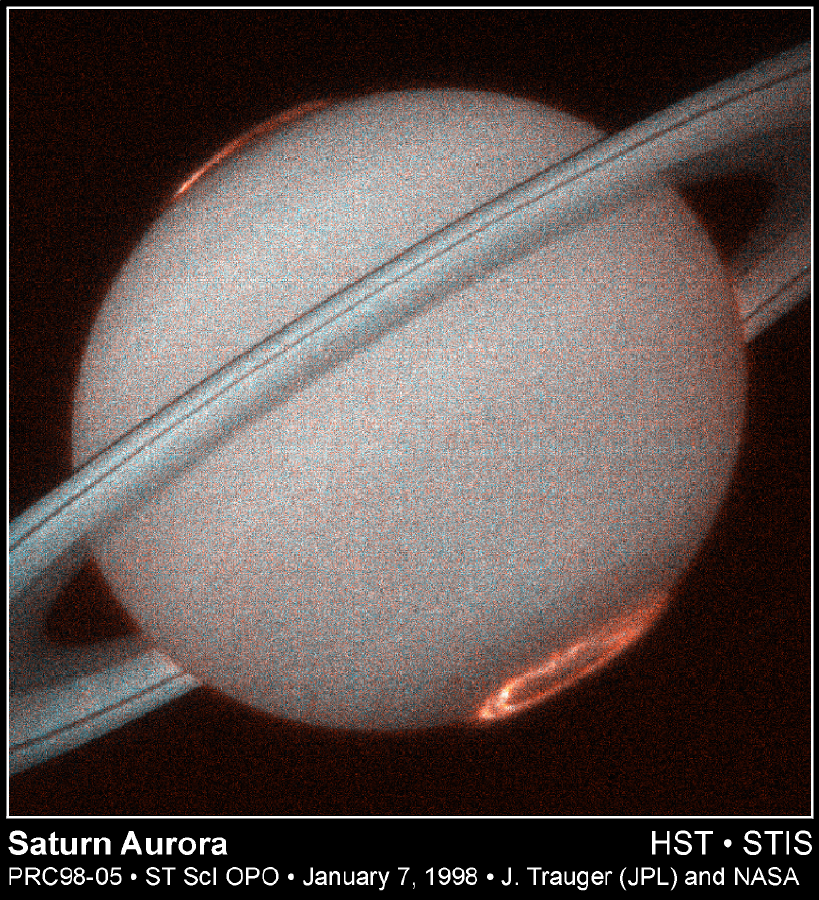

Hubble Provides Clear Images of Saturn’s Aurora

This is the first image of Saturn’s ultraviolet aurora taken by the Space Telescope Imaging Spectrograph (STIS) on board the Hubble Space Telescope in October 1997, when Saturn was a distance of 810 million miles (1.3 billion kilometers) from Earth. The new instrument, used as a camera, provides more than ten times the sensitivity of previous Hubble instruments in the ultraviolet. STIS images reveal exquisite detail never before seen in the spectacular auroral curtains of light that encircle Saturn’s north and south poles and rise more than a thousand miles above the cloud tops.

Saturn’s auroral displays are caused by an energetic wind from the Sun that sweeps over the planet, much like the Earths aurora that is occasionally seen in the nighttime sky and similar to the phenomenon that causes fluorescent lamps to glow. But unlike the Earth, Saturn’s aurora is only seen in ultraviolet light that is invisible from the Earths surface, hence the aurora can only be observed from space. New Hubble images reveal ripples and overall patterns that evolve slowly, appearing generally fixed in our view and independent of planet rotation. At the same time, the curtains show local brightening that often follow the rotation of the planet and exhibit rapid variations on time scales of minutes. These variations and regularities indicate that the aurora is primarily shaped and powered by a continual tug-of-war between Saturn’s magnetic field and the flow of charged particles from the Sun.

Study of the aurora on Saturn had its beginnings just seventeen years ago. The Pioneer 11 spacecraft observed a far-ultraviolet brightening on Saturn’s poles in 1979. The Saturn flybys of the Voyager 1 and 2 spacecraft in the early 1980s provided a basic description of the aurora and mapped for the first time planets enormous magnetic field that guides energetic electrons into the atmosphere near the north and south poles.

The first images of Saturn’s aurora were provided in 1994-5 by the Hubble Space Telescopes Wide Field and Planetary Camera (WFPC2). Much greater ultraviolet sensitivity of the new STIS instrument allows the workings of Saturn’s magnetosphere and upper atmosphere to be studied in much greater detail. These Hubble aurora investigations provide a framework that will ultimately complement the in situ measurements of Saturn’s magnetic field and charged particles by NASA/ ESA’s Cassini spacecraft, now en route to its rendezvous with Saturn early in the next decade.

Two STIS imaging modes have been used to discriminate between ultraviolet emissions predominantly from hydrogen atoms (shown in red) and emissions due to molecular hydrogen (shown in blue). Hence the bright red aurora features are dominated by atomic hydrogen, while the white traces within them map the more tightly confined regions of molecular hydrogen emissions. The southern aurora is seen at lower right, the northern at upper left.

The Wide Field/Planetary Camera 2 was developed by the Jet Propulsion Laboratory and managed by the Goddard Space Flight Center for NASA’s Office of Space Science.

Credit: NASA/JPL/STScI